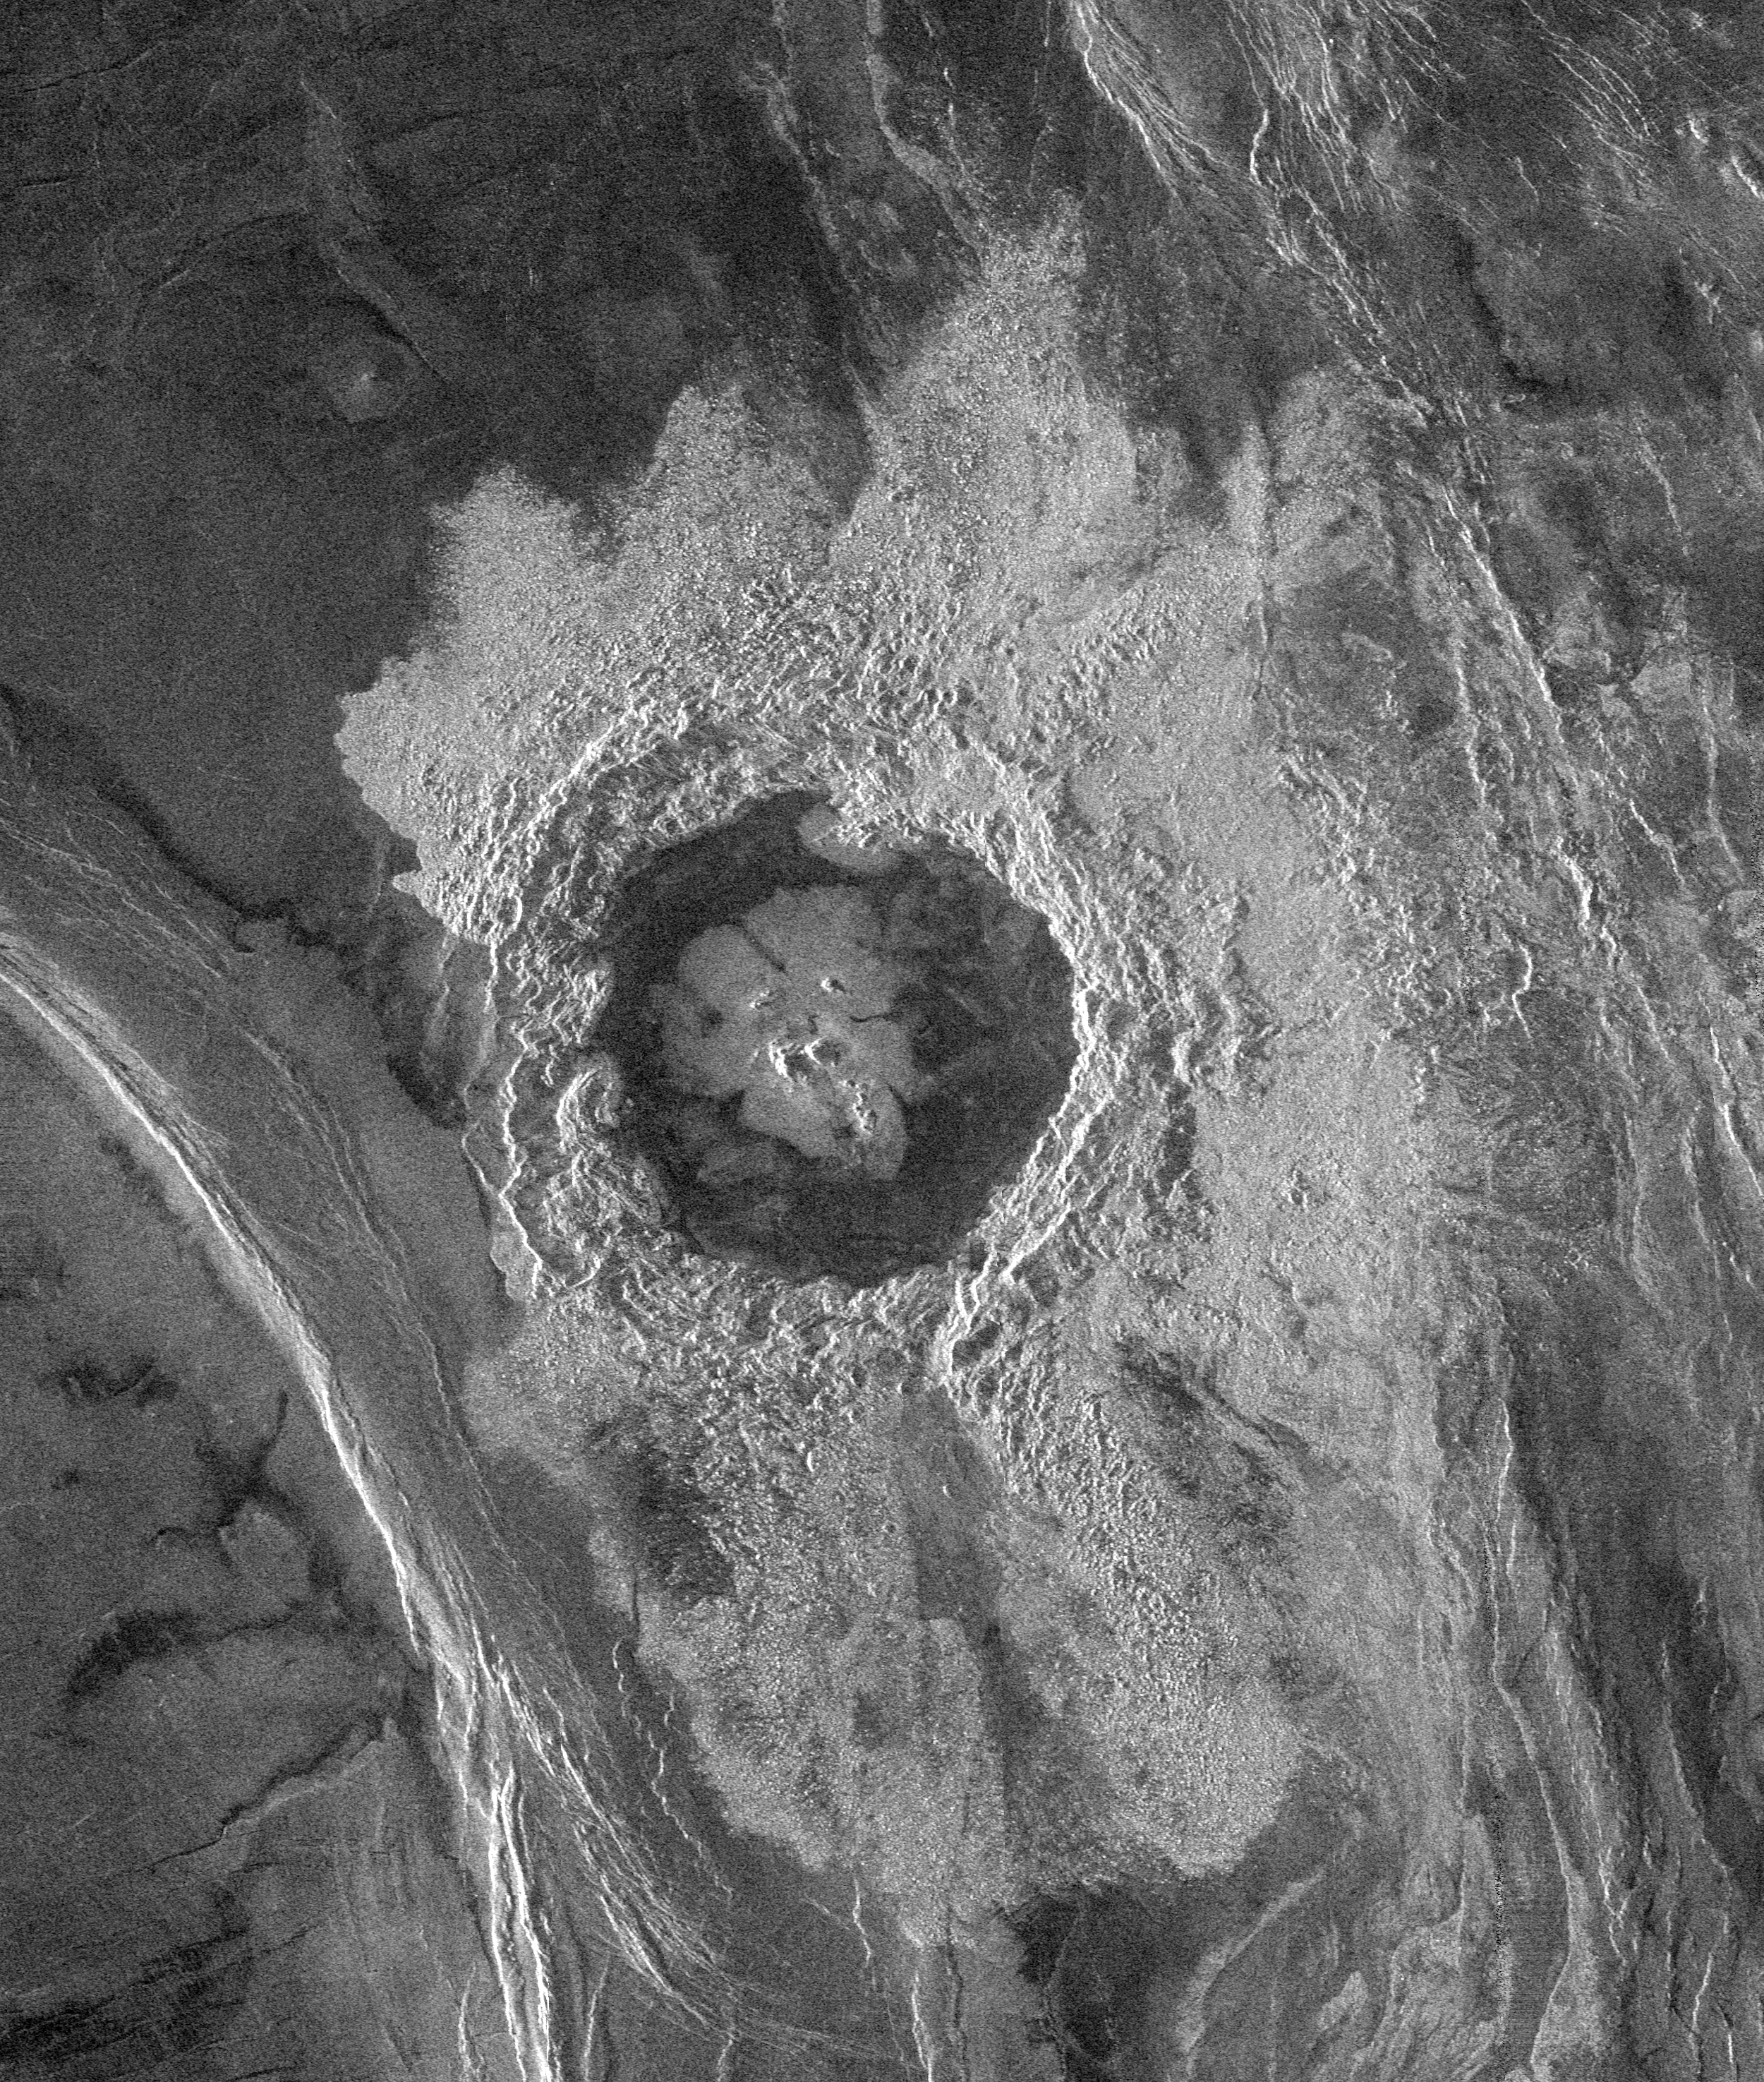

Venus – Complex Crater ‘Dickinson’ in NE Atalanta Region

This Magellan image is centered at 74.6 degrees north latitude and 177.3 east longitude, in the northeastern Atalanta Region of Venus. The image is approximately 185 kilometers (115 miles) wide at the base and shows Dickinson, an impact crater 69 kilometers (43 miles) in diameter. The crater is complex, characterized by a partial central ring and a floor flooded by radar-dark and radar-bright materials. Hummocky, rough-textured ejecta extend all around the crater, except to the west. The lack of ejecta to the west may indicate that the impactor that produced the crater was an oblique impact from the west. Extensive radar-bright flows that emanate from the crater’s eastern walls may represent large volumes of impact melt, or they may be the result of volcanic material released from the subsurface during the cratering event.

Credit: NASA/JPL